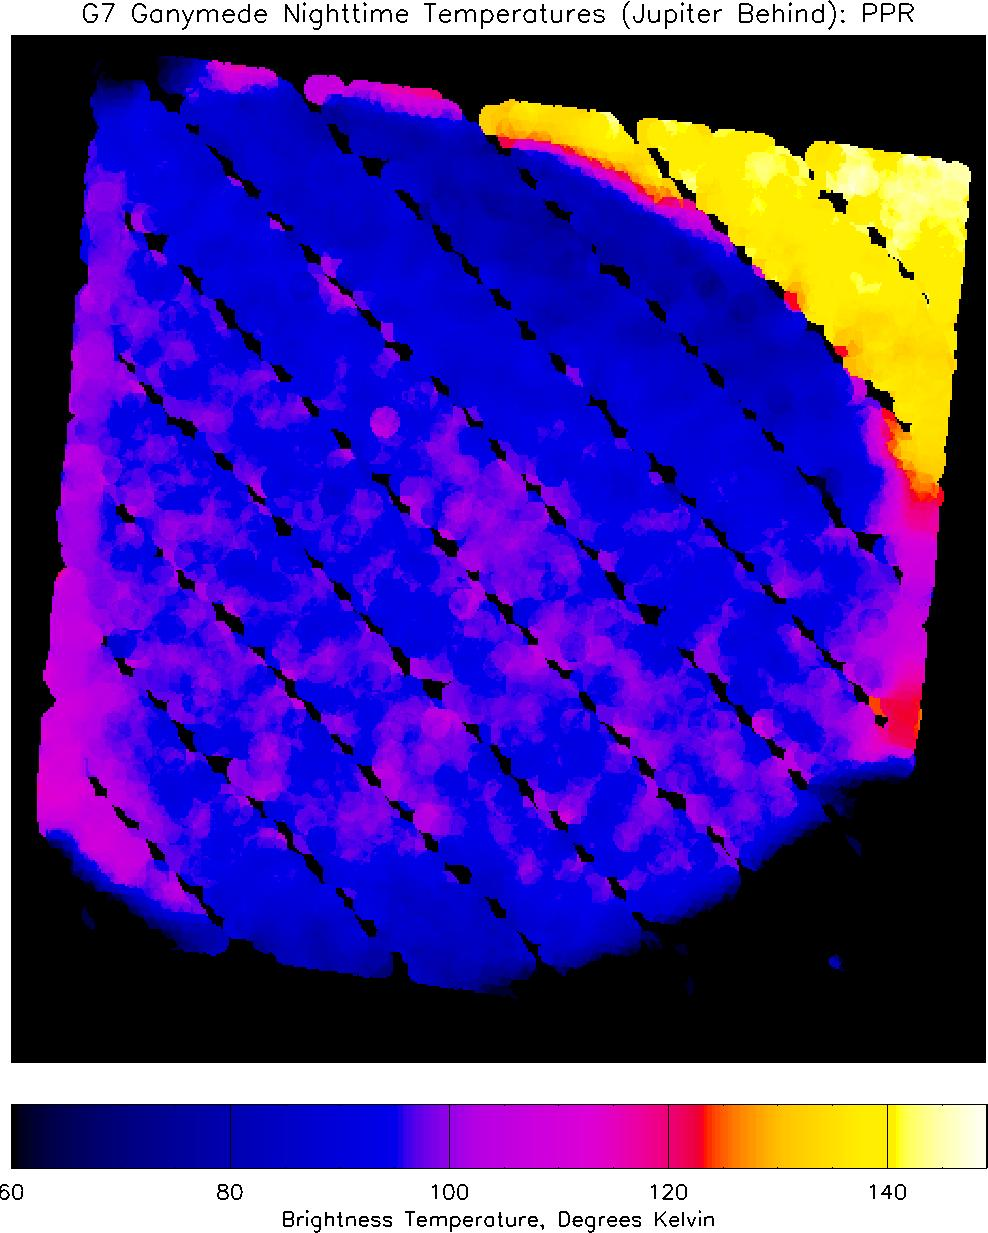

Nighttime Temperatures on Ganymede

This infrared image of Jupiter’s moon Ganymede, showing heat radiation from its surface at a wavelength of about 60 microns (millionths of a meter), provides the best view yet of nighttime temperatures on this hemisphere of Ganymede. Temperatures, derived from the brightness of the infrared radiation, can be determined from the colors by reference to the scale at the bottom of the image.

The image, taken by NASA’s Galileo spacecraft, shows most of Ganymede’s nighttime hemisphere, centered on longitude 180 degrees, with north at the top. Irregular, diagonal dark stripes result from missing data, and are not real. Part of Ganymede’s illuminated crescent, warmed by the late afternoon sun and appearing pink in this representation (indicating temperatures near 110 Kelvin (-260 F), is visible in the lower left, but most of the part of Ganymede that is seen here is in darkness, glowing only because it retains some heat from the previous day. Jupiter appears in the background behind Ganymede in the upper right part of the image. Although it is nighttime on this part of Jupiter, the planet remains much warmer at night than Ganymede does, with temperatures near 140 Kelvin (- 207 F), because Jupiter’s atmosphere is too dense to cool down significantly during the night, and is also warmed by heat that flows up from Jupiter’s interior. The coldest parts of Ganymede that are visible (appearing dark blue) are near the north and south poles, and have temperatures below 80 Kelvin (-315 F), while parts of the equator remain at temperatures up to 100 K (-279 F) through the night, and appear in bright blue and purple colors. This same side of Ganymede was seen in full sunlight on Galileo’s first orbit around Jupiter, and similar measurements showed that noontime temperatures at the equator reached 150 K (-190 F), which is 90 degrees (Fahrenheit) warmer than the night-time temperatures seen here.

The image was taken with Galileo’s PPR (Photopolarimeter-Radiometer) instrument on the spacecraft’s seventh orbit around Jupiter, from a range of about 65,000 kilometers (40,389 miles). Surface temperatures derived from the strength of infrared radiation, as was done here, are called “brightness temperatures,” and may be slightly in error.

The PPR instrument builds up an image by slowly scanning across the target over a period of up to one hour. The motion of Galileo relative to Ganymede during this time causes distortions in the satellite shape on the image, which therefore appears slightly non-circular. The small overlapping circles that make up the image show the size of the area, about 160 kilometers (99 miles) across, covered by each individual PPR measurement. Blue spots in the dark sky in the lower right are due to noise.

JPL manages the Galileo mission for NASA’s Office of Space Science, Washington, D.C.

Credit: NASA/JPL/Lowell Observatory